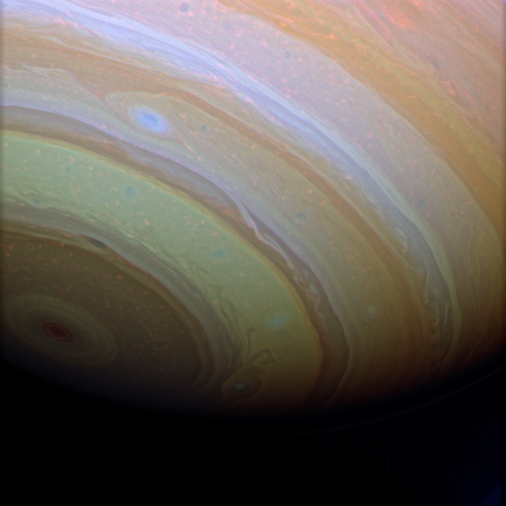

Saturn Enhanced

Stunning details in Saturn’s clouds suggest movement within bands of atmosphere. This false color enhancement makes visible an exciting level of detail in the bright and dark bands that is more easily seen at Jupiter than at Saturn.

See PIA02877 for natural and false color Cassini views of Jupiter.

Saturn’s southern hemisphere seems to fade into the blackness of space in this view.

The image was taken with the Cassini spacecraft wide-angle camera using a combination of spectral filters sensitive to wavelengths of infrared light centered at 752 (red channel), 890 (blue channel) and 728 (green channel) nanometers. The view was acquired on Feb. 2, 2007 at a distance of approximately 1 million kilometers (600,000 miles) from Saturn. Image scale is 57 kilometers (36 miles) per pixel.

The Cassini-Huygens mission is a cooperative project of NASA, the European Space Agency and the Italian Space Agency. The Jet Propulsion Laboratory, a division of the California Institute of Technology in Pasadena, manages the mission for NASA’s Science Mission Directorate, Washington, D.C. The Cassini orbiter and its two onboard cameras were designed, developed and assembled at JPL. The imaging operations center is based at the Space Science Institute in Boulder, Colo.

Credit: NASA/JPL/Space Science Institute